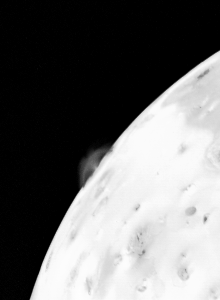

Io – One of at Least Four Simultaneous Erupting Volcanic Eruptions

This photo of an active volcanic eruption on Jupiter’s satellite Io was taken 1 hour, 52 minutes after the accompanying picture, late in the evening of March 4, 1979, Pacific time. On the limb of the satellite can be seen one of at least four simultaneous volcanic eruptions — the first such activity ever observed on another celestial body. Seen against the limb are plume-like structures rising more than 60 miles (100 kilometers) above the surface. Several eruptions have been identified with volcanic structures on the surface of Io, which have also been identified by Voyager 1’s infrared instrument as being abnormally hot — several hundred degrees warmer than surrounding terrain. The fact that several eruptions appear to be occurring at the same time suggests that Io has the most active surface in the solar system and that volcanism is going on there essentially continuously. Another characteristic of the observed volcanism is that it appears to be extremely explosive, with velocities more than 2,000 miles an hour (at least 1 kilometer per second). That is more violent than terrestrial volcanoes like Etna, Vesuvius or Krakatoa.

Credit: NASA/JPL